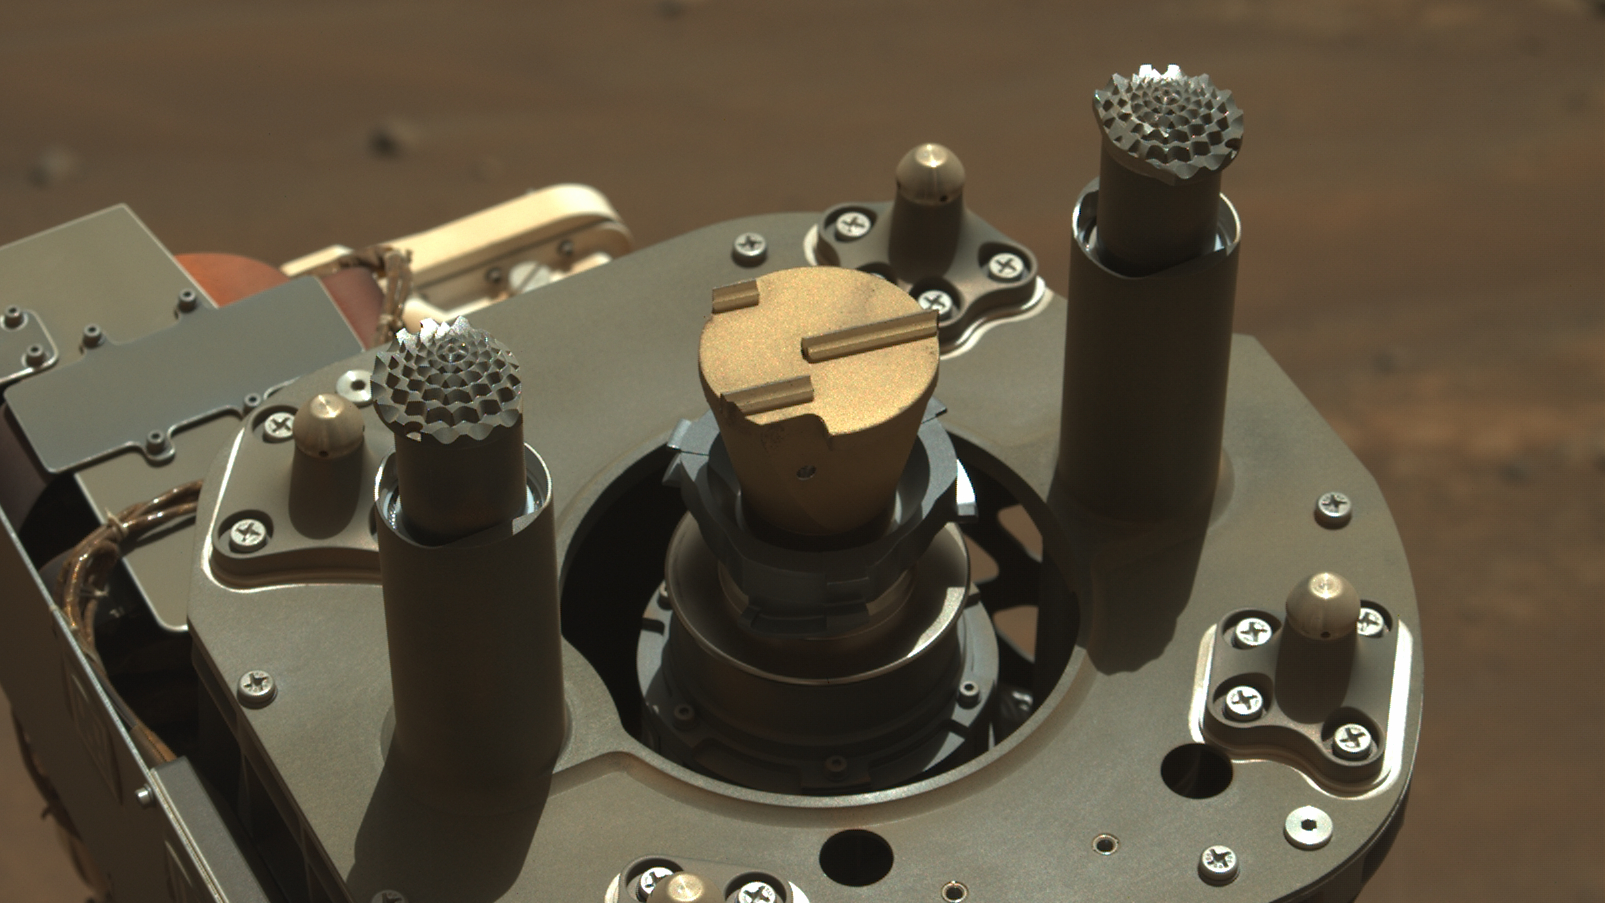

Perseverance Rover’s Abrading Bit

This image shows the abrading bit used by NASA’s Perseverance to get beneath the surface of Mars rocks. It was acquired on Aug. 2, 2021, the 160th Martian day, or sol, of the mission, by the rover’s Mastcam-Z imager.

Mars rocks can be weathered and covered in dust, obscuring important details about their composition and history. The rover’s abrader is the golden-colored disk with the three parallel lines of different lengths, arranged asymmetrically, in the center of the image. When the rover’s drill spins and hammers with an abrading bit, that tooth pattern creates crisscrossing, well-distributed impacts in the rock. This chips away the surface and makes a smooth, flat patch of fresh rock about 2 inches (5 centimeters) in diameter.

Arizona State University leads the operations of the Mastcam-Z instrument, working in collaboration with Malin Space Science Systems in San Diego on the design, fabrication, testing, and operation of the cameras, and in collaboration with the Niels Bohr Institute of the University of Copenhagen on the design, fabrication, and testing of the calibration targets.

NASA’s Jet Propulsion Laboratory, which is managed for the agency by Caltech, built and manages operations of the Perseverance rover.

Credit: NASA/JPL-Caltech/ASU/MSSS